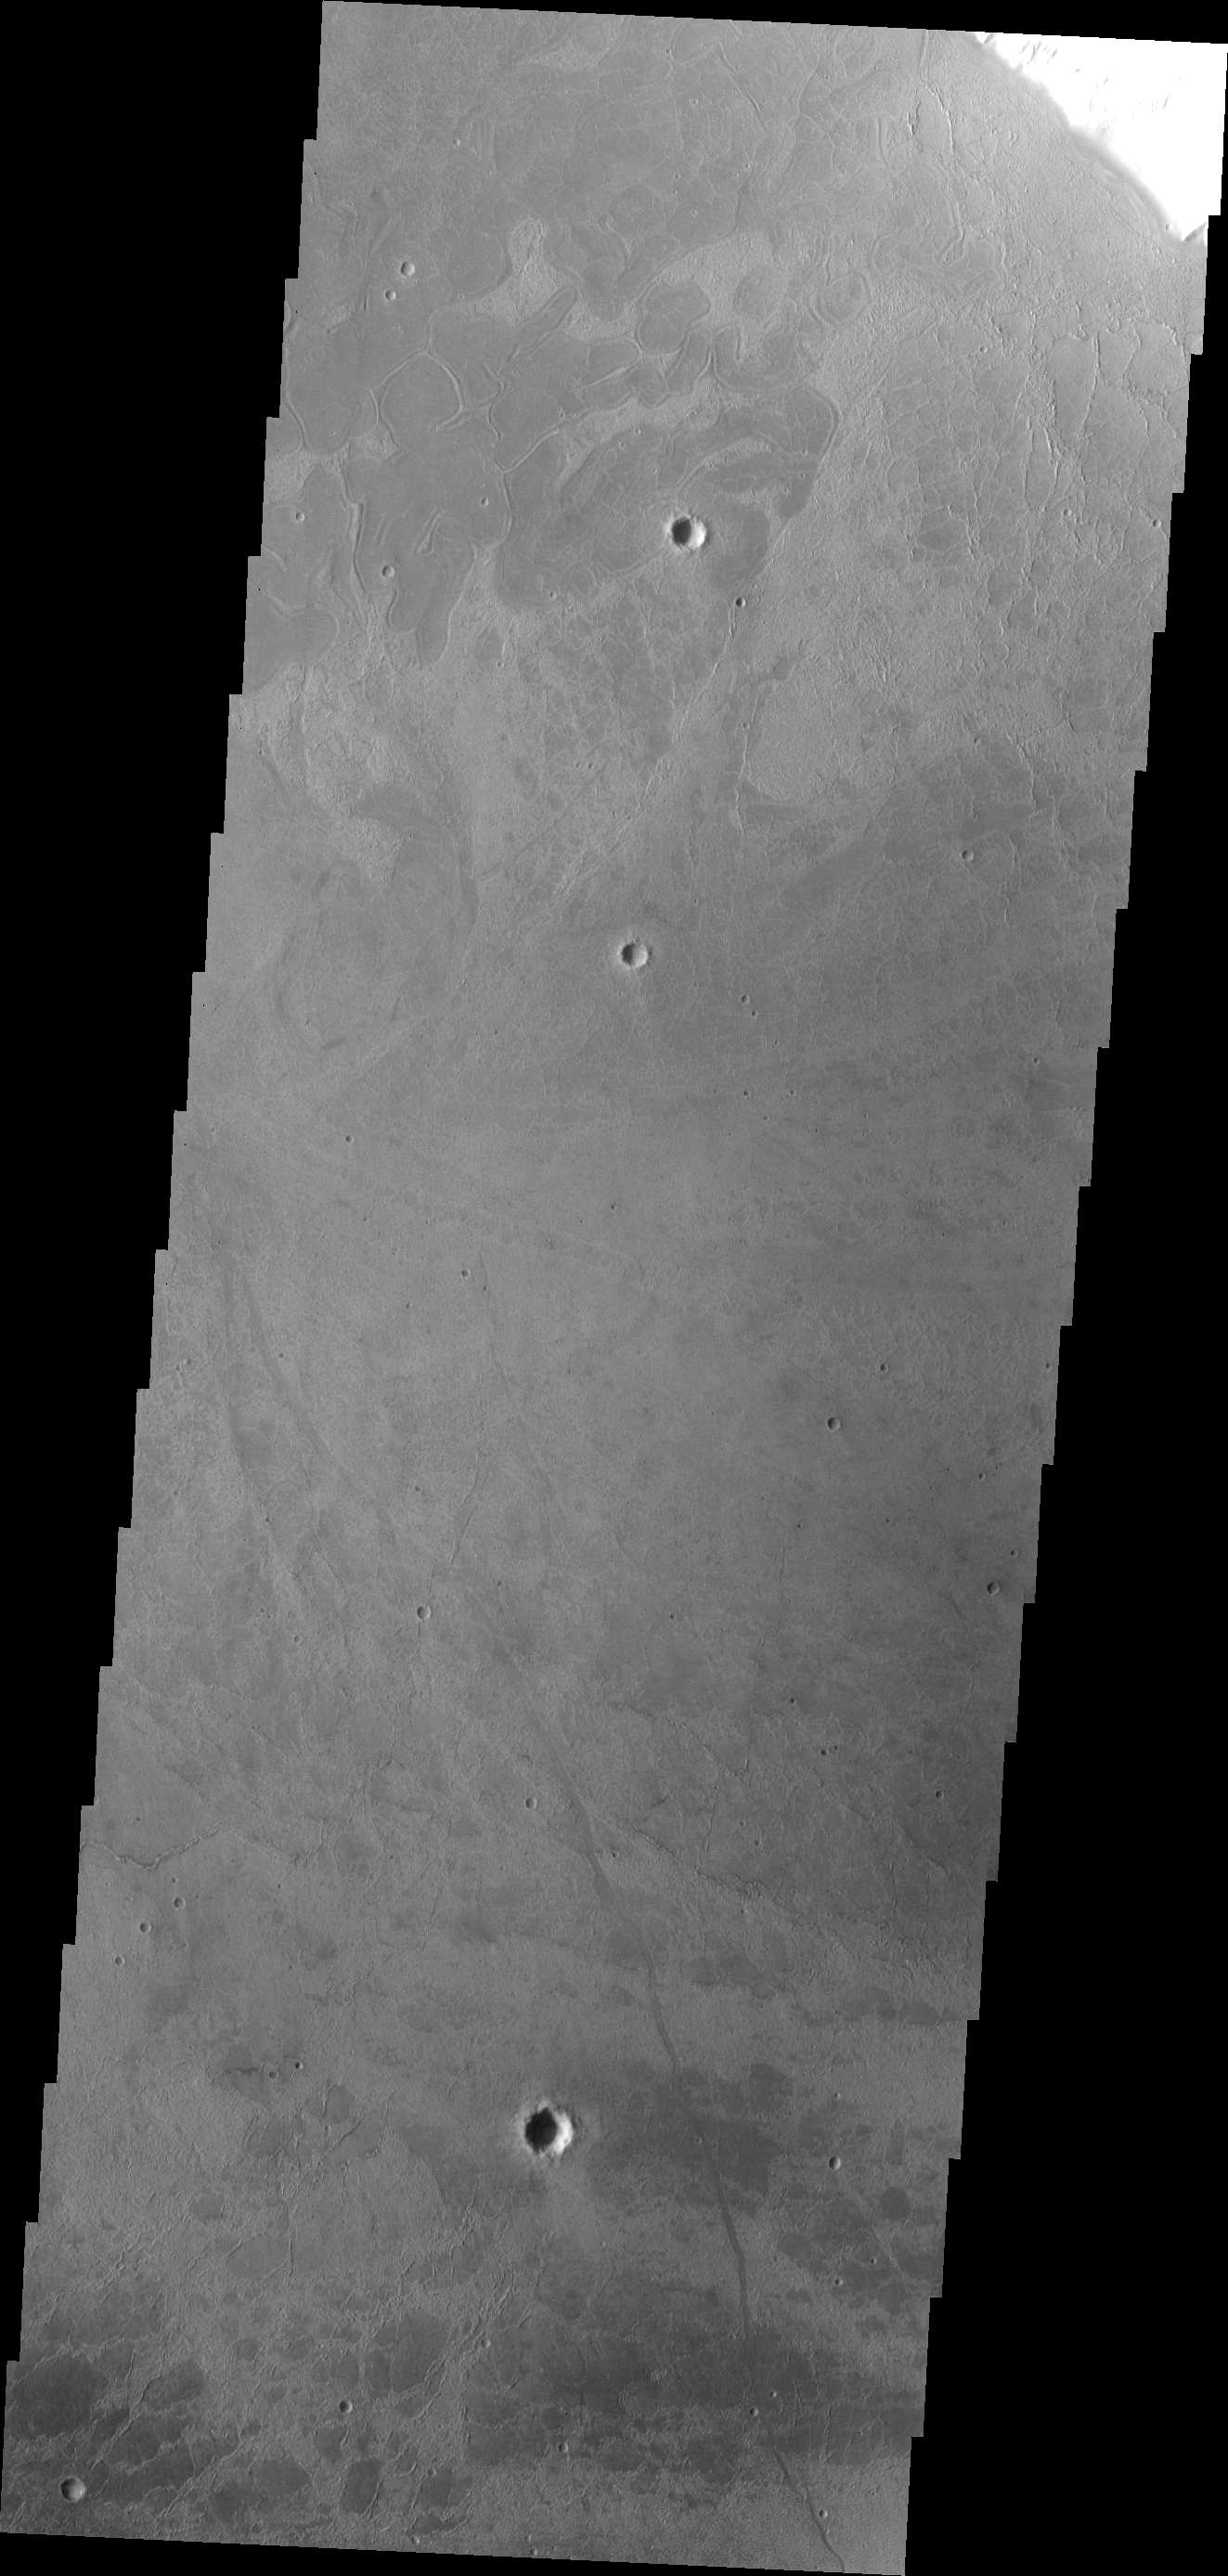

Surface Texture

This VIS image shows part of the floor of Echus Chasma. The unusual texture is likely a result of lava flows.

Image information: VIS instrument. Latitude -0.2N, Longitude 280.0E. 18 meter/pixel resolution.

Please see the THEMIS Data Citation Note for details on crediting THEMIS images.

Note: this THEMIS visual image has not been radiometrically nor geometrically calibrated for this preliminary release. An empirical correction has been performed to remove instrumental effects. A linear shift has been applied in the cross-track and down-track direction to approximate spacecraft and planetary motion. Fully calibrated and geometrically projected images will be released through the Planetary Data System in accordance with Project policies at a later time.

NASA’s Jet Propulsion Laboratory manages the 2001 Mars Odyssey mission for NASA’s Office of Space Science, Washington, D.C. The Thermal Emission Imaging System (THEMIS) was developed by Arizona State University, Tempe, in collaboration with Raytheon Santa Barbara Remote Sensing. The THEMIS investigation is led by Dr. Philip Christensen at Arizona State University. Lockheed Martin Astronautics, Denver, is the prime contractor for the Odyssey project, and developed and built the orbiter. Mission operations are conducted jointly from Lockheed Martin and from JPL, a division of the California Institute of Technology in Pasadena.

Credit: NASA/JPL/ASU